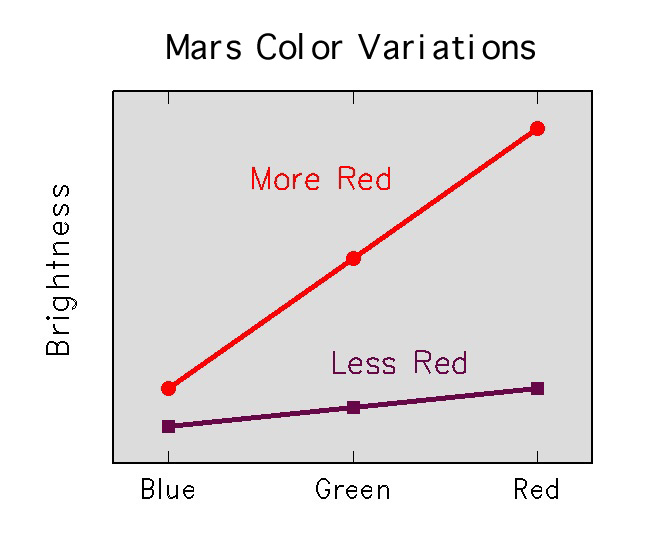

Martian Soil Color Variations

Rocks and soils on the surface are thought to be composed of minerals similar to those found on Earth’s surface. One of the most important tools for recognizing these minerals is the spectrum of sunlight reflected by them. At the visible and near-infrared light wavelengths measured by the Imager for Mars Pathfinder (IMP), the most important coloring materials in the Martian surface are iron minerals. There are two broad classes of iron minerals. Minerals which occur in igneous rocks (such as pyroxene) have a relatively flat spectrum and they reflect only a small amount of light; they are said to have a low reflectance. Ferric iron minerals, which occur as weathering products, reflect longer-wavelength light and absorb short-wavelength light, hence their very red color. The relative brightnesses of Martian surface materials in IMP’s different wavelength filter is a powerful tool for recognizing the iron minerals present.

Mars Pathfinder is the second in NASA’s Discovery program of low-cost spacecraft with highly focused science goals. The Jet Propulsion Laboratory, Pasadena, CA, developed and manages the Mars Pathfinder mission for NASA’s Office of Space Science, Washington, D.C. The Imager for Mars Pathfinder (IMP) was developed by the University of Arizona Lunar and Planetary Laboratory under contract to JPL. Peter Smith is the Principal Investigator. JPL is an operating division of the California Institute of Technology (Caltech).

Photojournal note: Sojourner spent 83 days of a planned seven-day mission exploring the Martian terrain, acquiring images, and taking chemical, atmospheric and other measurements. The final data transmission received from Pathfinder was at 10:23 UTC on September 27, 1997. Although mission managers tried to restore full communications during the following five months, the successful mission was terminated on March 10, 1998.

Credit: NASA/JPL/Johns Hopkins University